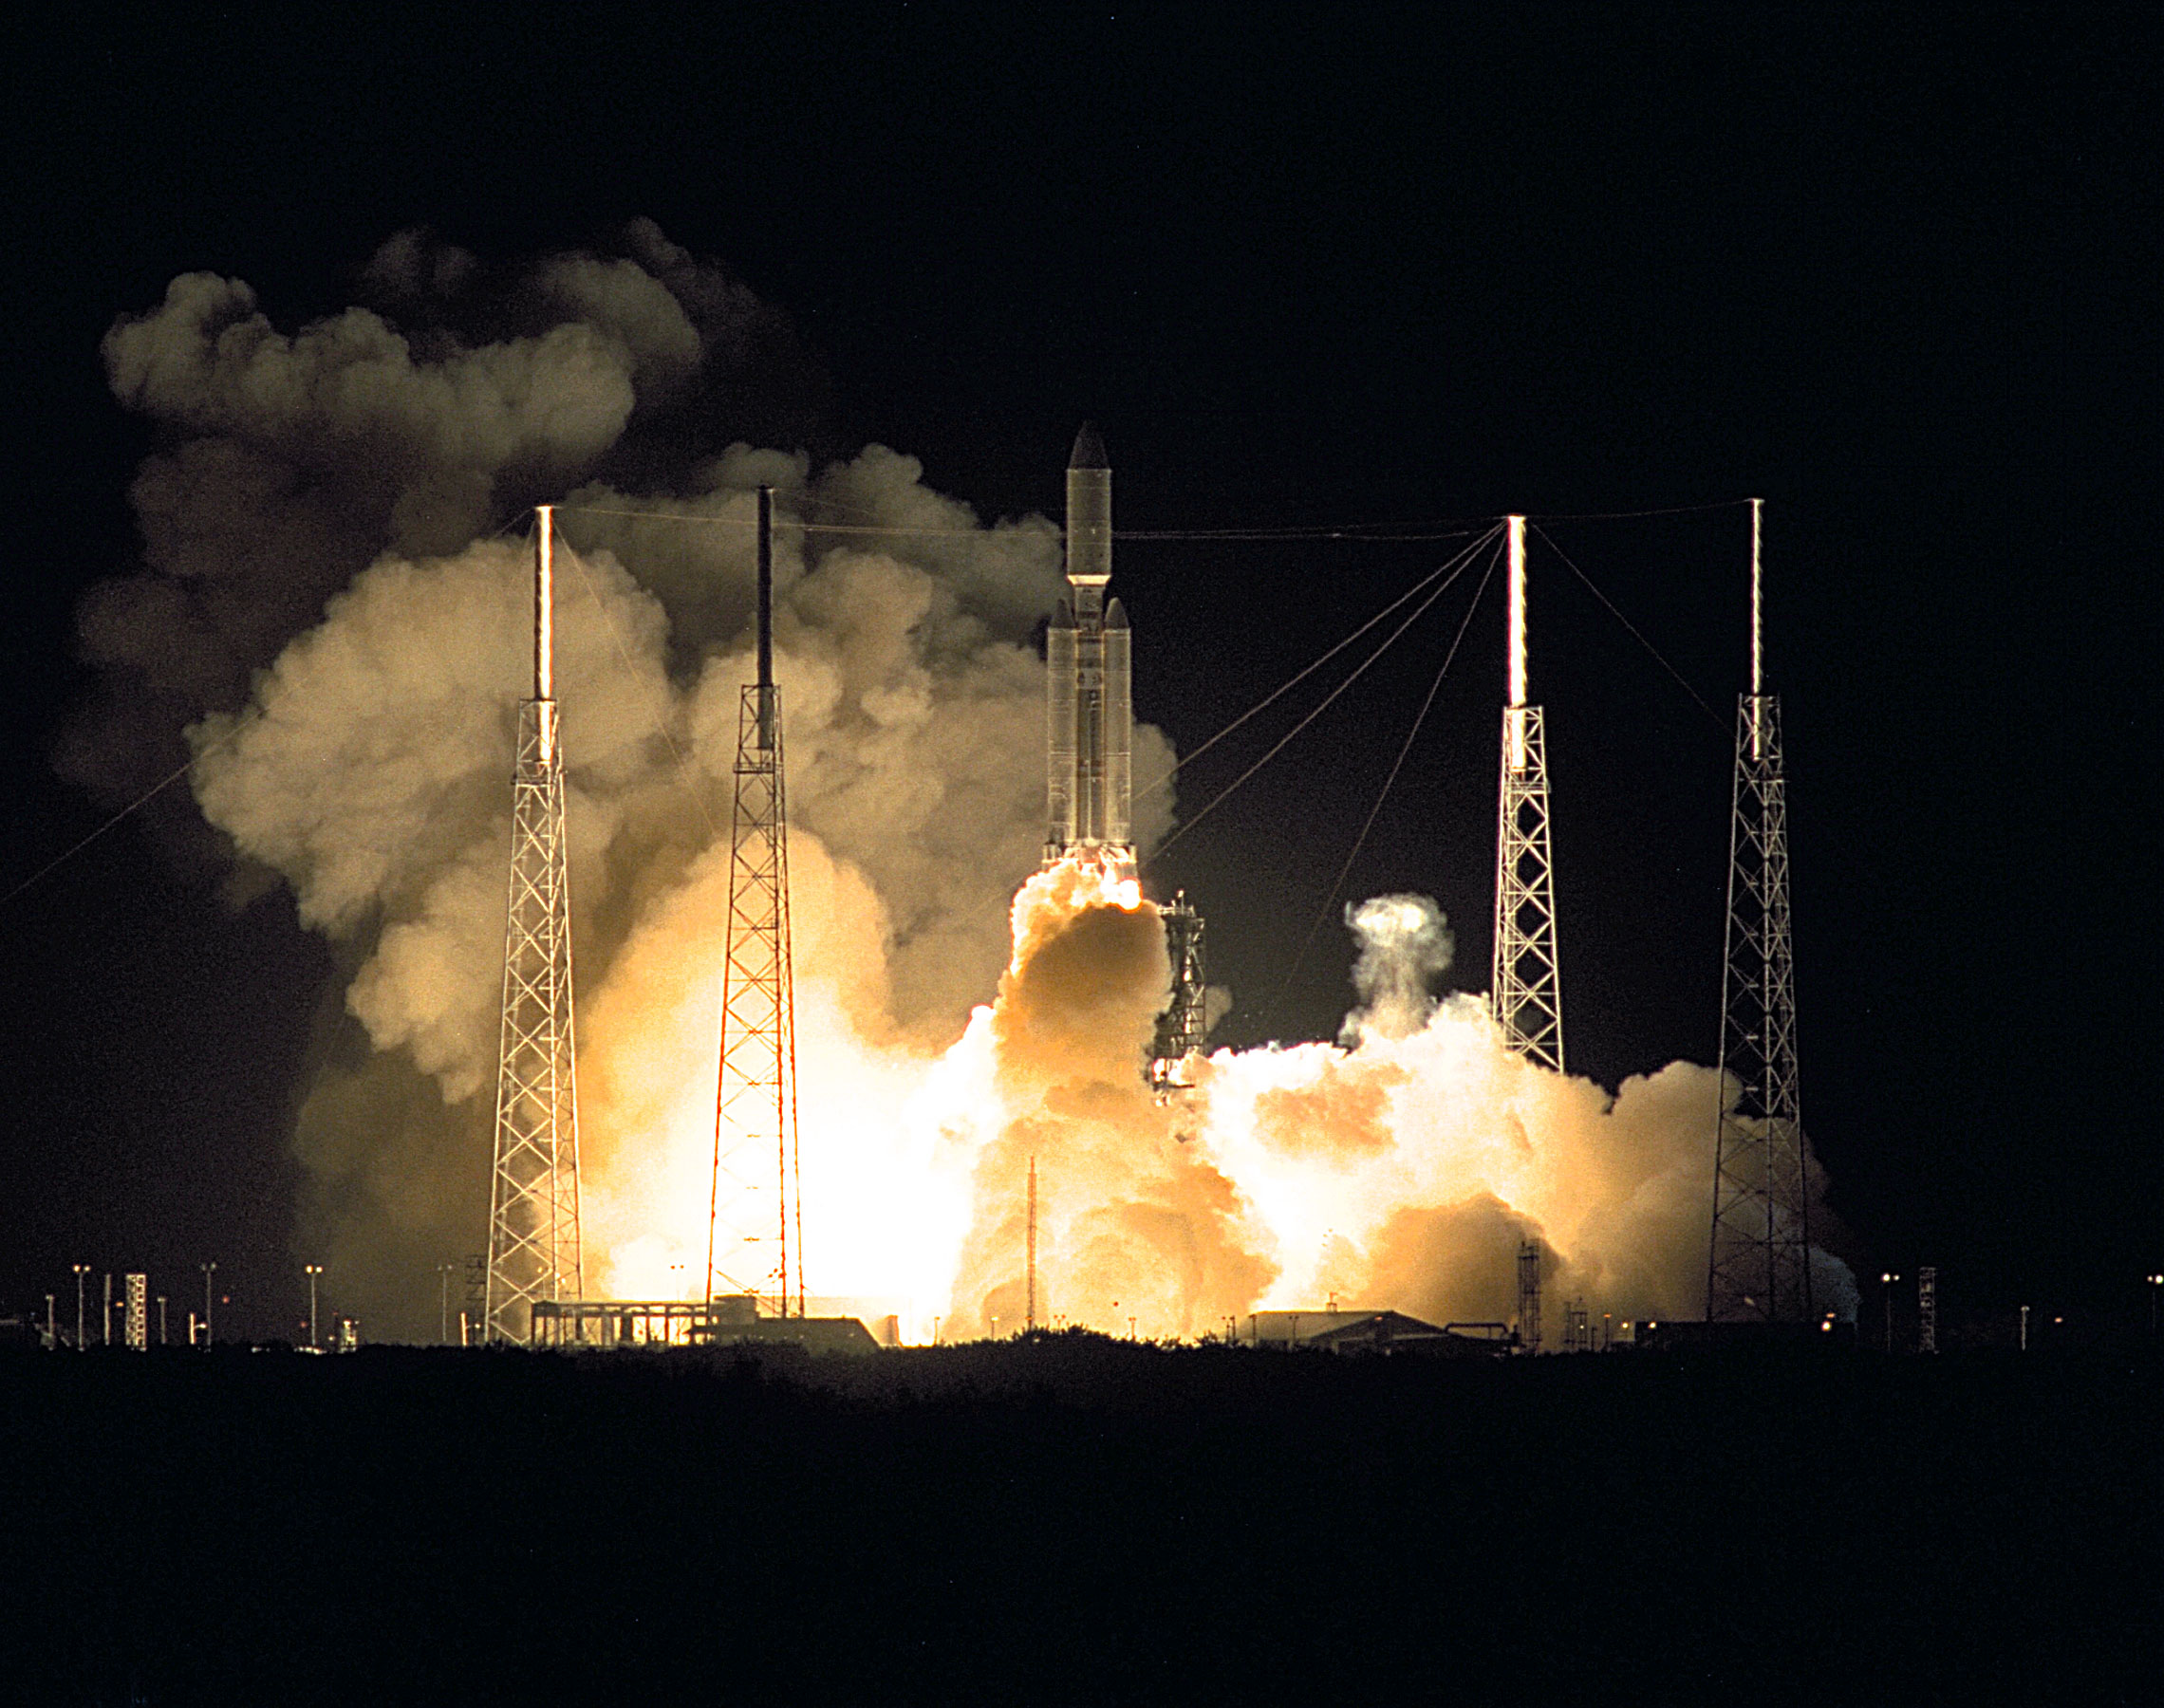

Launch of Cassini Orbiter and Huygens Probe on Titan IV

A seven-year journey to the ringed planet Saturn begins with the liftoff of a Titan IVB/Centaur carrying the Cassini orbiter and its attached Huygens probe. Launch occurred at 4:43 a.m. EDT, Oct. 15, from Launch Complex 40 on Cape Canaveral Air Station. After a 2.2-billion mile journey that will include two swingbys of Venus and one of Earth to gain additional velocity, the two-story tall spacecraft will arrive at Saturn in July 2004. The orbiter will circle the planet for four years, its complement of 12 scientific instruments gathering data about Saturn’s atmosphere, rings and magnetosphere and conducting closeup observations of the Saturnian moons. Huygens, with a separate suite of six science instruments, will separate from Cassini to fly on a ballistic trajectory toward Titan, the only celestial body besides Earth to have an atmosphere rich in nitrogen. Scientists are eager to study further this chemical similarity in hopes of learning more about the origins of our own planet Earth. Huygens will provide the first direct sampling of Titan’s atmospheric chemistry and the first detailed photographs of its surface. The Cassini mission is an international effort involving NASA, the European Space Agency (ESA) and the Italian Space Agency, Agenzia Spaziale Italiana (ASI). The Jet Propulsion Laboratory manages the U.S. contribution to the mission for NASA’s Office of Space Science. The major U.S. contractor is Lockheed Martin, which provided the launch vehicle and upper stage, spacecraft propulsion module and radioisotope thermoelectric generators that will provide power for the spacecraft. The Titan IV/Centaur is a U.S. Air Force launch vehicle, and launch operations were managed by the 45th Space Wing.

Credit: NASA/JPL/KSC